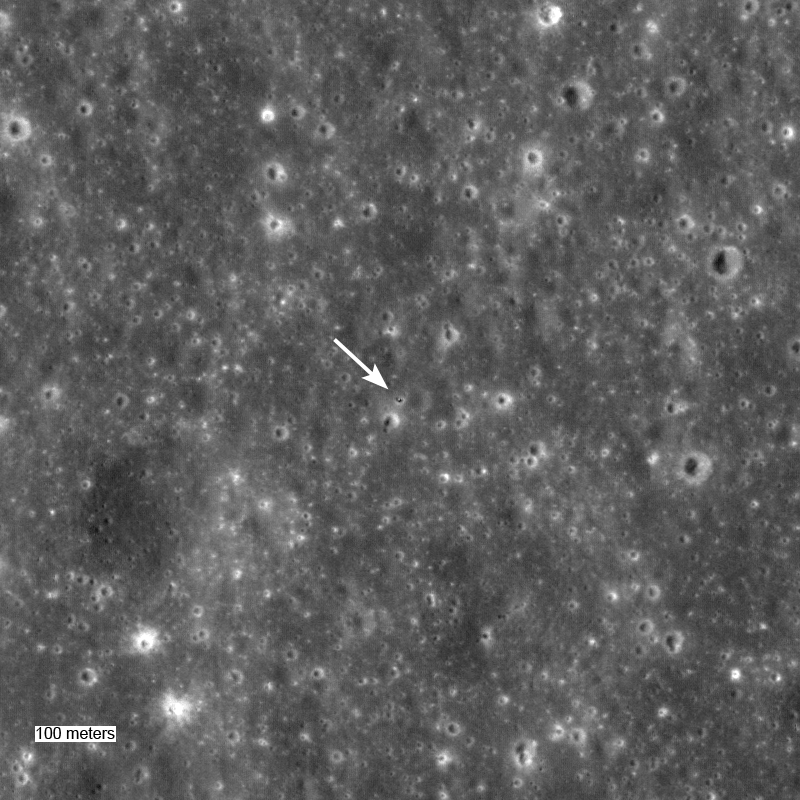

Surveyor 5: A Hole-in-One

Surveyor 5 sitting in a 10-meter diameter crater. Surveyor 5 landed on Mare Tranquillitatis in September of 1967. LROC NAC image M106726943LE, width ~960 meters.

NASA’s Goddard Space Flight Center built and manages the mission for the Exploration Systems Mission Directorate at NASA Headquarters in Washington. The Lunar Reconnaissance Orbiter Camera was designed to acquire data for landing site certification and to conduct polar illumination studies and global mapping. Operated by Arizona State University, LROC consists of a pair of narrow-angle cameras (NAC) and a single wide-angle camera (WAC). The mission is expected to return over 70 terabytes of image data.

Credit: NASA/GSFC/Arizona State University